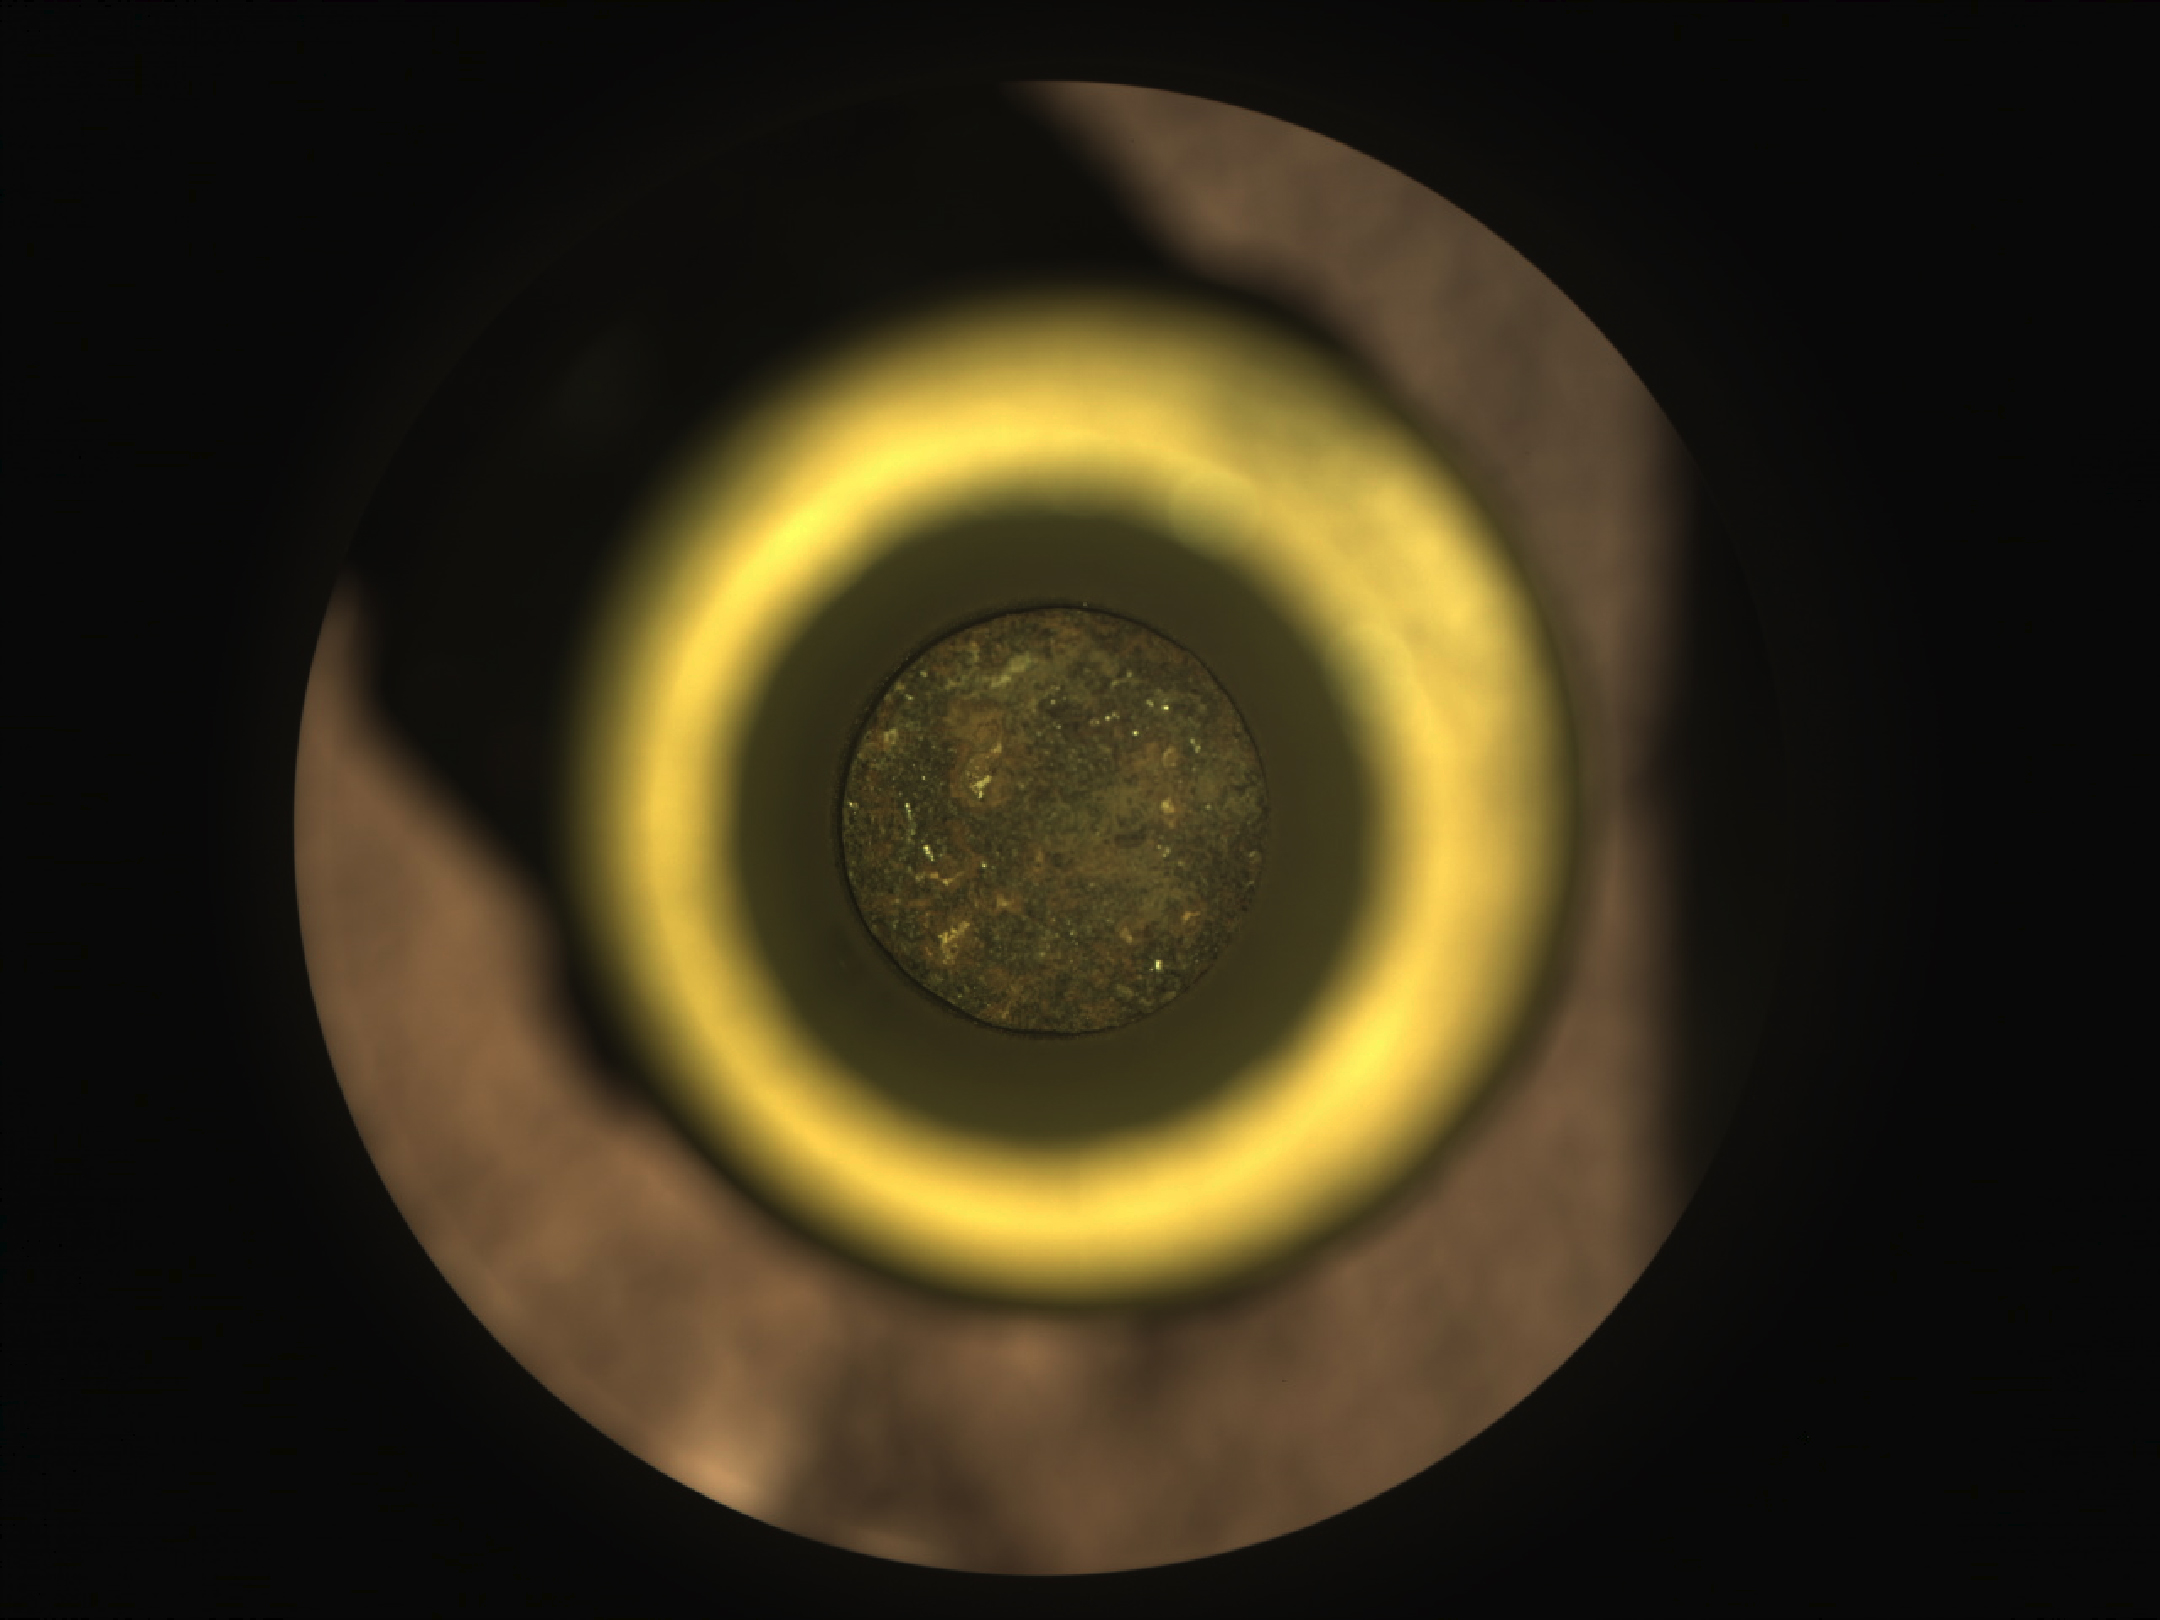

Perseverance’s First Cored Mars Rock in Sample Tube

The first cored sample of Mars rock is visible (at center) inside a titanium sample collection tube in this from the Sampling and Caching System Camera (known as CacheCam) of NASA’s Perseverance rover. The image was taken on Sept. 6, 2021 (the 194th sol, or Martian day, of the mission), prior to the system attaching and sealing a metal cap onto the tube.

The image was taken so the cored-rock sample would be in focus. The seemingly dark ring surrounding the sample is a portion of the sample tube’s inner wall. The bright gold-colored ring surrounding the tube and sample is the “bearing race,” an asymmetrical flange that assists in shearing off a sample once the coring drill has bored into a rock. The outermost, mottled-brown disc in this image is a portion of the sample handling arm inside the rover’s adaptive caching assembly.

An additional set of images shows the tube and its cored sample during CacheCam imaging inspection.

A key objective for Perseverance’s mission on Mars is astrobiology, including the search for signs of ancient microbial life. The rover will characterize the planet’s geology and past climate, pave the way for human exploration of the Red Planet, and be the first mission to collect and cache Martian rock and regolith (broken rock and dust).

Subsequent NASA missions, in cooperation with ESA (European Space Agency), would send spacecraft to Mars to collect these sealed samples from the surface and return them to Earth for in-depth analysis.

The Mars 2020 Perseverance mission is part of NASA’s Moon to Mars exploration approach, which includes Artemis missions to the Moon that will help prepare for human exploration of the Red Planet.

JPL, which is managed for NASA by Caltech in Pasadena, California, built and manages operations of the Perseverance rover.

Credit: NASA/JPL-Caltech